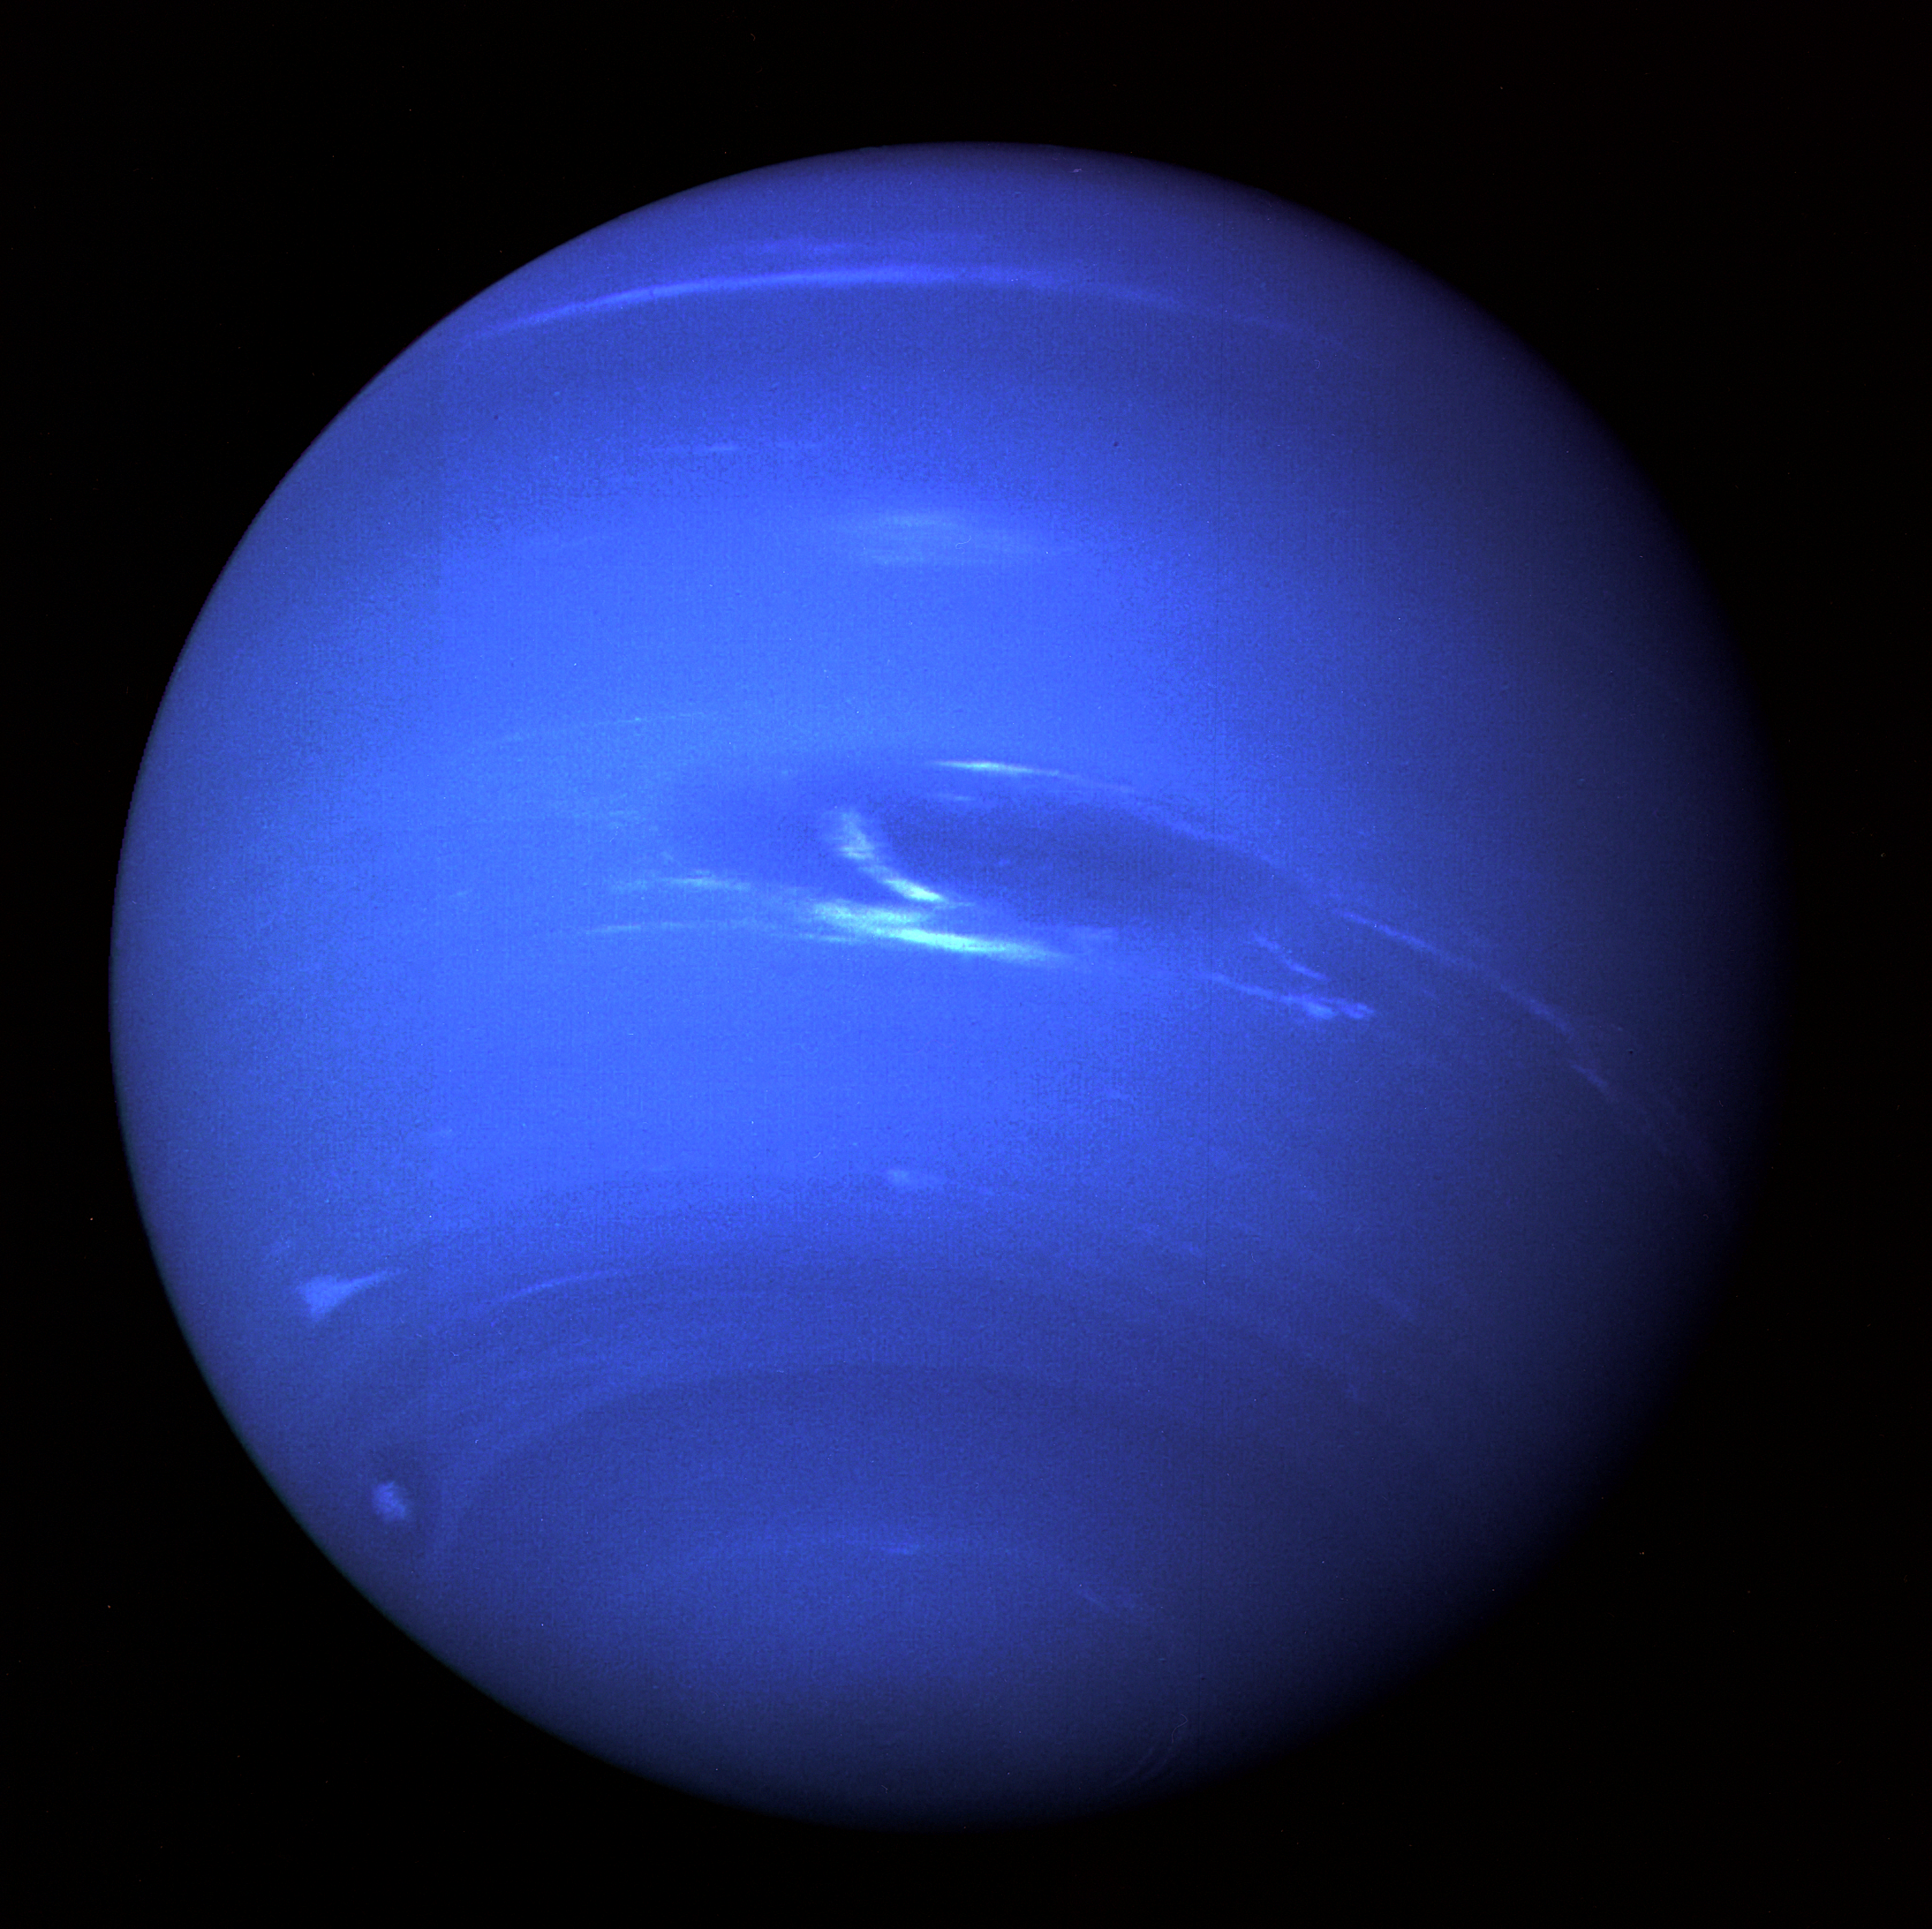

Neptune Full Disk View

This picture of Neptune was produced from the last whole planet images taken through the green and orange filters on the Voyager 2 narrow angle camera. The images were taken at a range of 4.4 million miles from the planet, 4 days and 20 hours before closest approach. The picture shows the Great Dark Spot and its companion bright smudge; on the west limb the fast moving bright feature called Scooter and the little dark spot are visible. These clouds were seen to persist for as long as Voyager’s cameras could resolve them. North of these, a bright cloud band similar to the south polar streak may be seen.

The Voyager Mission is conducted by JPL for NASA’s Office of Space Science and Applications.

Credit: NASA/JPL